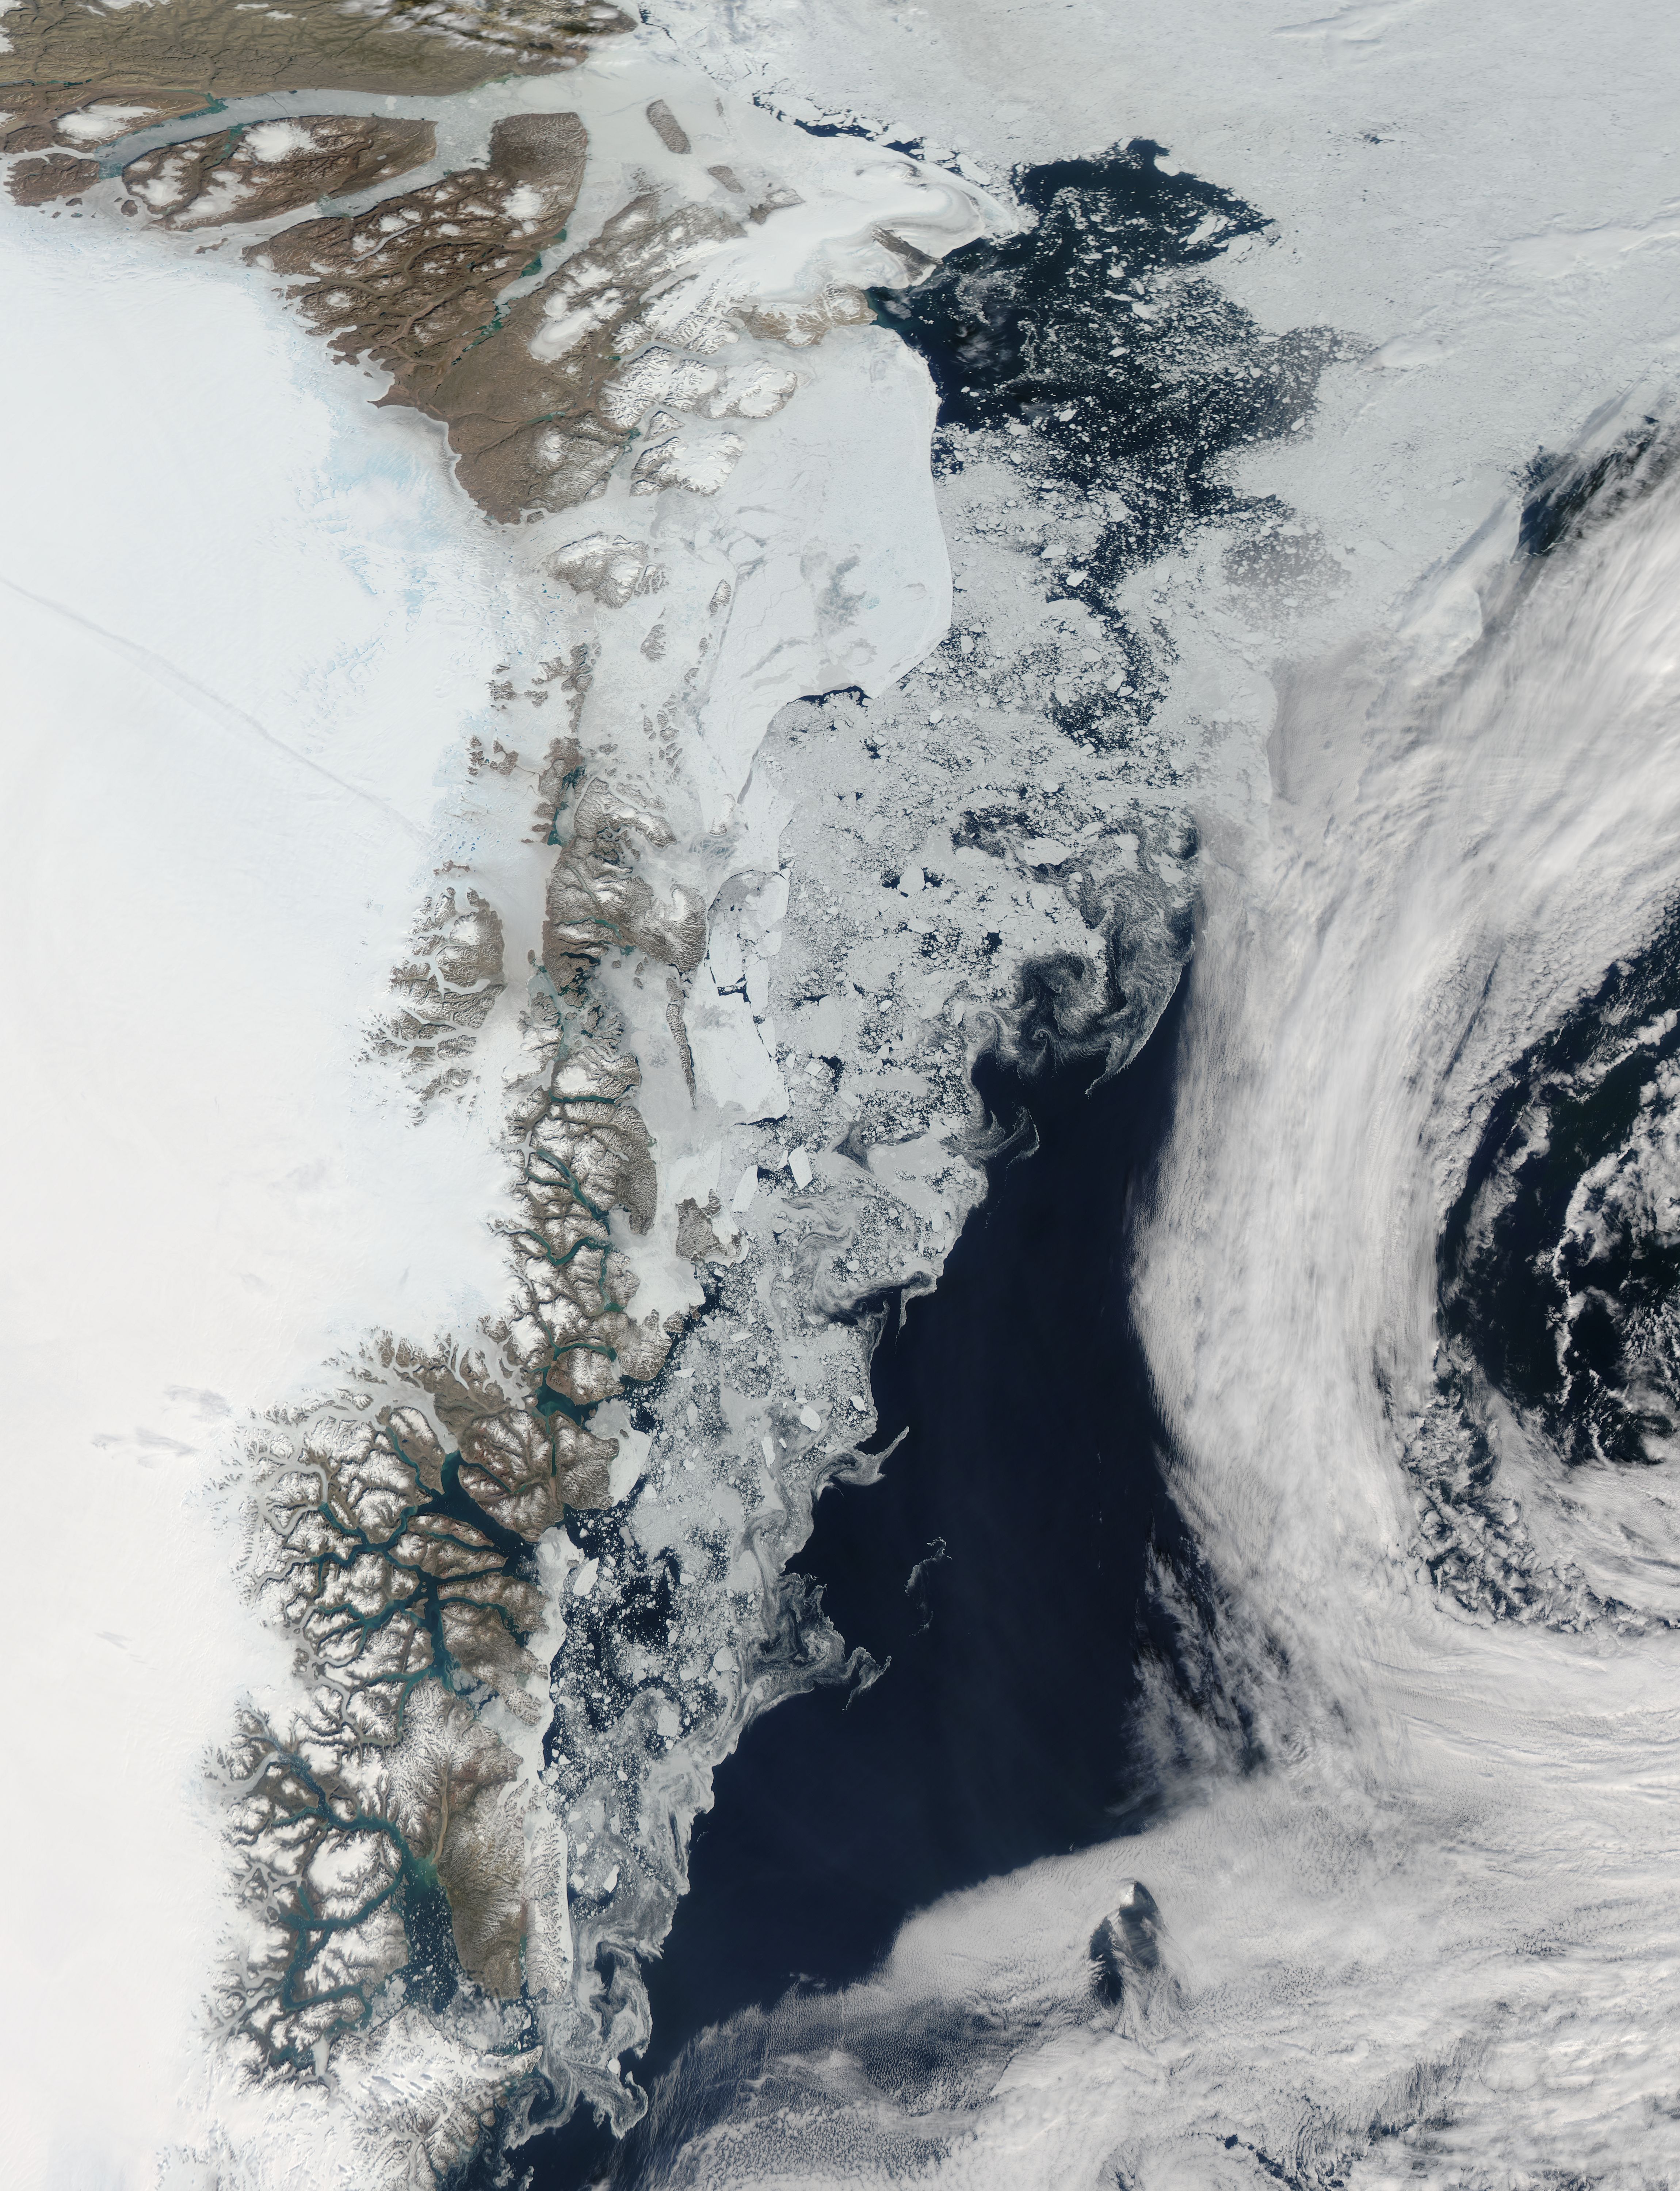

Sea ice in the Greenland Sea

As the northern hemisphere experiences the heat of summer, ice moves and melts in the Arctic waters and the far northern lands surrounding it. The Moderate Resolution Imaging Spectroradiometer (MODIS) aboard NASA’s Aqua satellite captured this true-color image of sea ice off Greenland on July 16, 2015. Large chunks of melting sea ice can be seen in the sea ice off the coast, and to the south spirals of ice have been shaped by the winds and currents that move across the Greenland Sea. Along the Greenland coast, cold, fresh melt water from the glaciers flows out to the sea, as do newly calved icebergs. Frigid air from interior Greenland pushes the ice away from the shoreline, and the mixing of cold water and air allows some sea ice to be sustained even at the height of summer. According to observations from satellites, 2015 is on track to be another low year for arctic summer sea ice cover. The past ten years have included nine of the lowest ice extents on record. The annual minimum typically occurs in late August or early September. The amount of Arctic sea ice cover has been dropping as global temperatures rise. The Arctic is two to three times more sensitive to temperature changes as the Earth as a whole.

Credit: NASA/GSFC/Jeff Schmaltz/MODIS Land Rapid Response Team